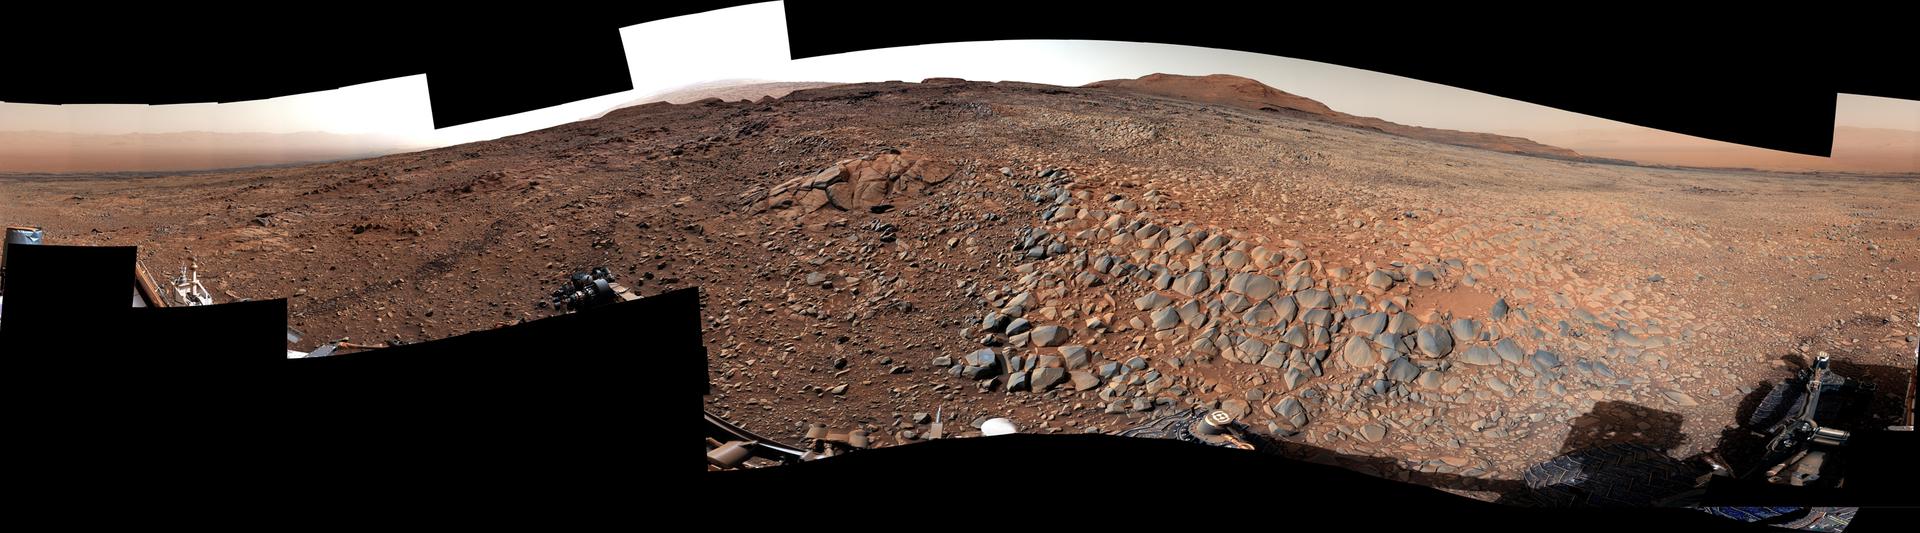

Curiosity’s 360-Degree Panorama of Gator-Back Rocks on Greenheugh

NASA’s Curiosity Mars rover used its Mast Camera, or Mastcam, to take this 360-degree panorama on March 23, 2022, the 3,423th Martian day, or sol, of the mission. The team has informally described the wind-sharpened rocks seen here as “gator-back” rocks because of their scaly appearance.

Wind-sharpened rocks like these are called ventifacts, and are responsible for chewing up Curiosity’s wheels earlier in the mission. Since then, rover engineers have found ways to slow wheel wear, including a traction control algorithm. They also plan rover routes that avoid driving over such rocks, including these latest ventifacts, which are made of sandstone – the hardest type of rock Curiosity has encountered on Mars.

These rocks form the surface of the “Greenheugh Pediment,” a broad, sloping plain in the foothills of Mount Sharp. The floor of Gale Crater is visible along the edges of the mosaic. When Curiosity’s team saw the gator-back rocks, they ultimately decided to turn the rover around and take an alternative path to continue climbing Mount Sharp, a 3.4-mile-tall (5.5-kilometer-tall) mountain that Curiosity has been ascending since 2014. As it climbs, Curiosity is able to study different sedimentary layers shaped by water billions of years ago. These layers help scientists understand whether microscopic life could have survived in the ancient Martian environment.

Curiosity was built by NASA’s Jet Propulsion Laboratory in Southern California. Caltech in Pasadena, California, manages JPL for NASA. JPL manages Curiosity’s mission for NASA’s Science Mission Directorate in Washington. Malin Space Science Systems in San Diego built and operates Mastcam.

Credit: NASA/JPL-Caltech/MSSS